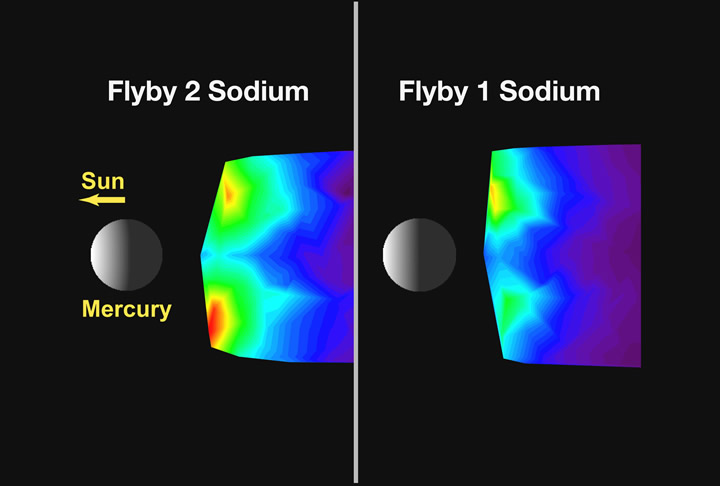

Comparing Mercury’s Exosphere between Two Flybys

This figure shows a comparison of images of the sodium emission in the tail region of Mercury during MESSENGER’s first and second Mercury flybys. The sodium emission was less symmetric during flyby 1 (see PIA11076), with a larger region of emission in the north relative to the south, in contrast to the pattern of sodium emission observed during flyby 2 (see PIA11402). During the orbital phase of the mission, the MASCS instrument will regularly measure emissions from atoms and molecules. Mapping the distributions of species on a daily basis, in conjunction with the information provided by the other instruments on MESSENGER, will constrain the processes that generate and maintain the exosphere as well as provide information on the composition of the surface from which the exospheric species originate.

Date Acquired: January 14 and October 6, 2008
Instrument: Mercury Atmospheric and Surface Composition Spectrometer (MASCS)

These images are from MESSENGER, a NASA Discovery mission to conduct the first orbital study of the innermost planet, Mercury. For information regarding the use of images, see the MESSENGER image use policy.

Credit: NASA/Johns Hopkins University Applied Physics Laboratory/Carnegie Institution of Washington